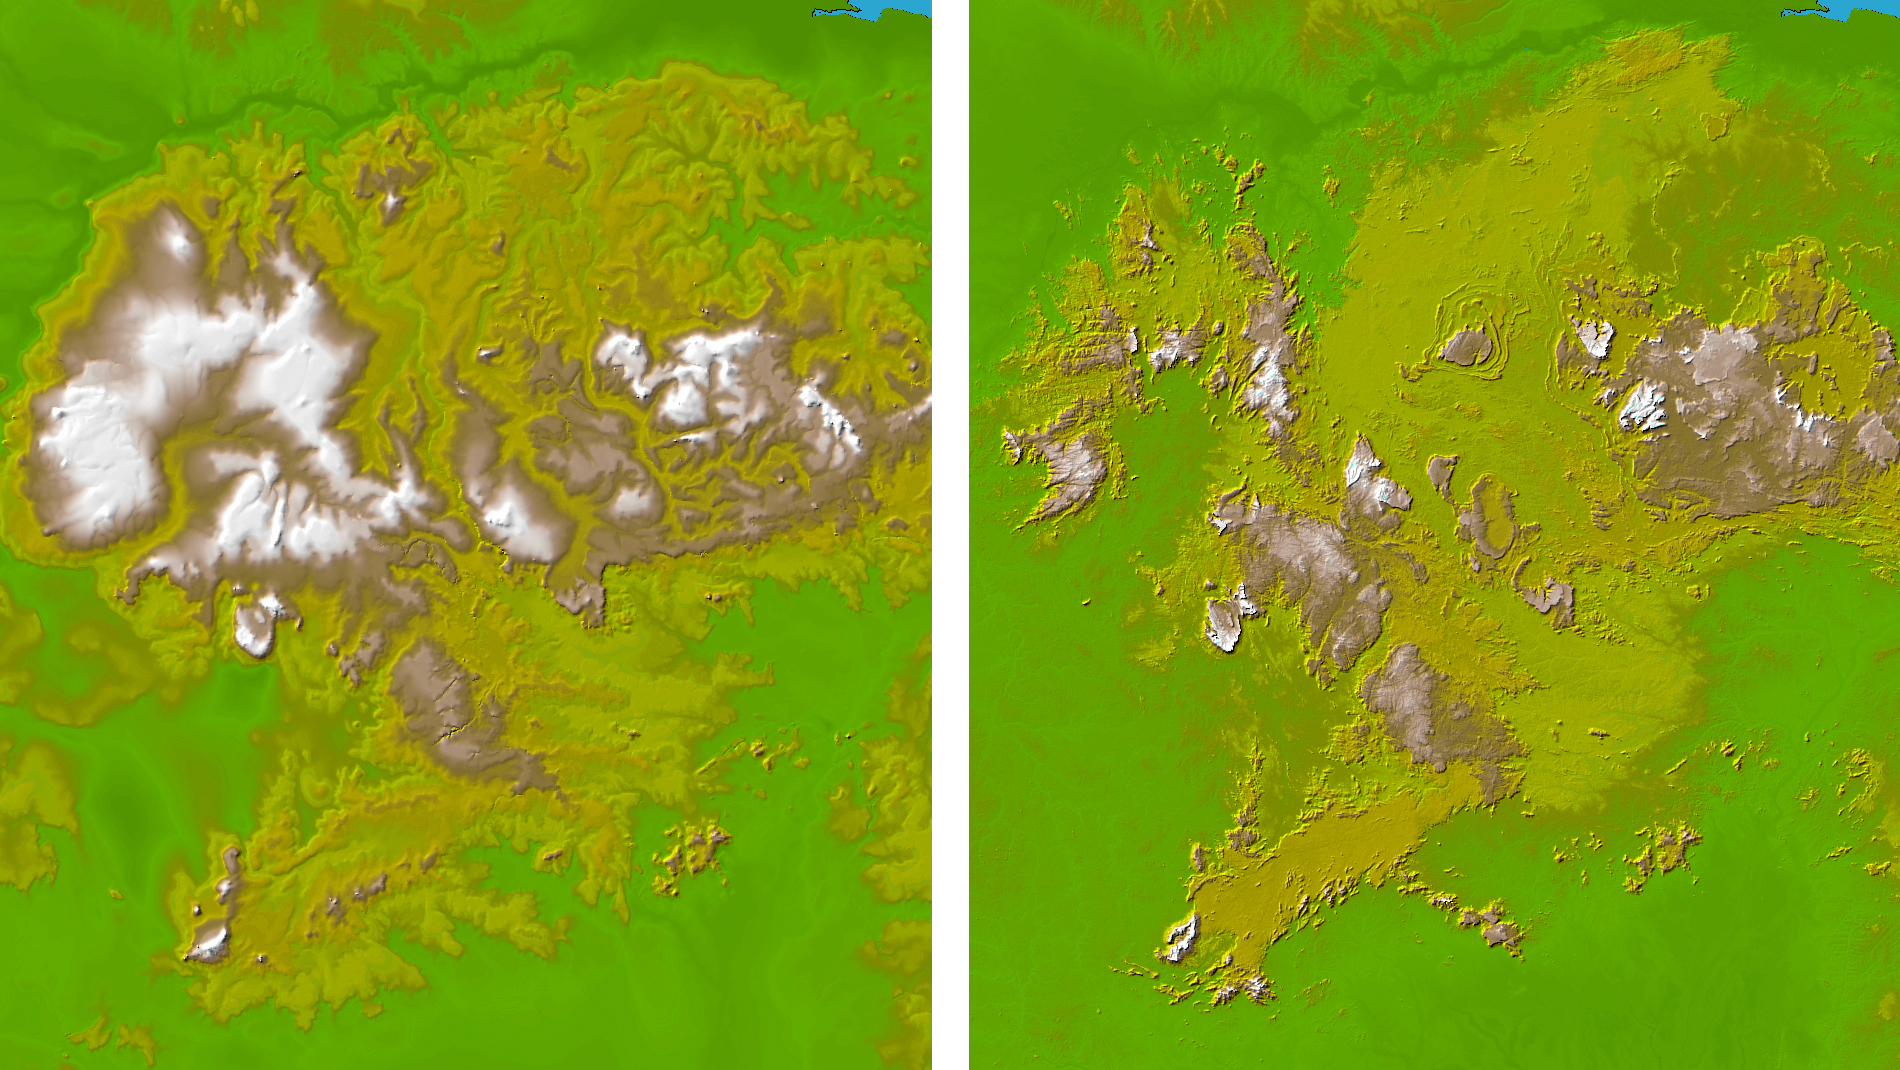

Guiana Highlands, Shaded Relief and Colored Height

These two images show exactly the same area in South America, the Guiana Highlands straddling the borders of Venezuela, Guyana and Brazil. The image on the left was created using the best global topographic data set previously available, the U.S. Geological Survey’s GTOPO30. In contrast, the image on the right was generated with a new data set recently released by the Shuttle Radar Topography Mission (SRTM) called SRTM30, which represents a significant improvement in our knowledge of the topography of much of the world.

GTOPO30, with a resolution of about 928 meters (1496 feet), was developed over a three-year period and published in 1996, and since then has been the primary source of digital elevation data for scientists and analysts involved in global studies. However, since it was compiled from a number of different map sources with varying attributes, the data for some parts of the globe were inconsistent or of low quality.

The SRTM data, on the other hand, were collected within a ten-day period using the same instrument in a uniform fashion, and were processed into elevation data using consistent processing techniques. Thus SRTM30 provides a new resource of uniform quality for all parts of the Earth, and since the data, which have an intrinsic resolution of about 30 meters, were averaged and resampled to match the GTOPO30 sample spacing and format, and can be used by the same computer software without modification.

The Guiana Highlands are part of the Guyana Shield, which lies in northeast South America and represent one of the oldest land surfaces in the world. Chemical weathering over many millions of years has created a landscape of flat-topped table mountains with dramatic, steep cliffs with a large number of spectacular waterfalls. For example Angel Falls, at 979 meters the highest waterfall in the world, plunges from Auyan Tebuy, part of a mesa of the type that may have been the inspiration for Arthur Conan Doyle’s 1912 best-seller “The Lost World.”

Two visualization methods were combined to produce the image: shading and color coding of topographic height. The shade image was derived by computing topographic slope in the northwest-southeast direction, so that northwest slopes appear bright and southeast slopes appear dark. Color coding is directly related to topographic height, with green at the lower elevations, rising through yellow and tan, to white at the highest elevations.

Elevation data used in this image were acquired by the Shuttle Radar Topography Mission aboard the Space Shuttle Endeavour, launched on Feb. 11, 2000. SRTM used the same radar instrument that comprised the Spaceborne Imaging Radar-C/X-Band Synthetic Aperture Radar (SIR-C/X-SAR) that flew twice on the Space Shuttle Endeavour in 1994. SRTM was designed to collect 3-D measurements of the Earth’s surface. To collect the 3-D data, engineers added a 60-meter (approximately 200-foot) mast, installed additional C-band and X-band antennas, and improved tracking and navigation devices. The mission is a cooperative project between NASA, the National Imagery and Mapping Agency (NIMA) of the U.S. Department of Defense and the German and Italian space agencies. It is managed by NASA’s Jet Propulsion Laboratory, Pasadena, Calif., for NASA’s Earth Science Enterprise,Washington, D.C.

Location: 0.2 South to 8.7 degrees North latitude, 60 to 67.9 degrees West longitude
Orientation: North toward the top
Image Data: shaded and colored SRTM30 and GTOPO30 elevation models
Data Resolution: SRTM 30 arcsecond (about 928 meters or 1496 feet)
Date Acquired: February 2000 for SRTM

Credit: NASA/JPL/NIMA